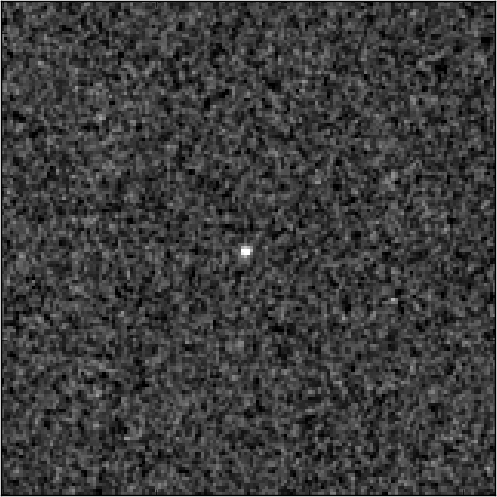

SN UDS10Wil with Host Galaxy Subtracted

Object Name: Supernova Wilson, SN UDS10Wil
Object Description: Type Ia Supernova
Instrument: HST/WFC3/IR
Filters: F125W (J) and F160W (H)

Credit: NASA, ESA, A. Riess (STScI and JHU), and D. Jones and S. Rodney (JHU)